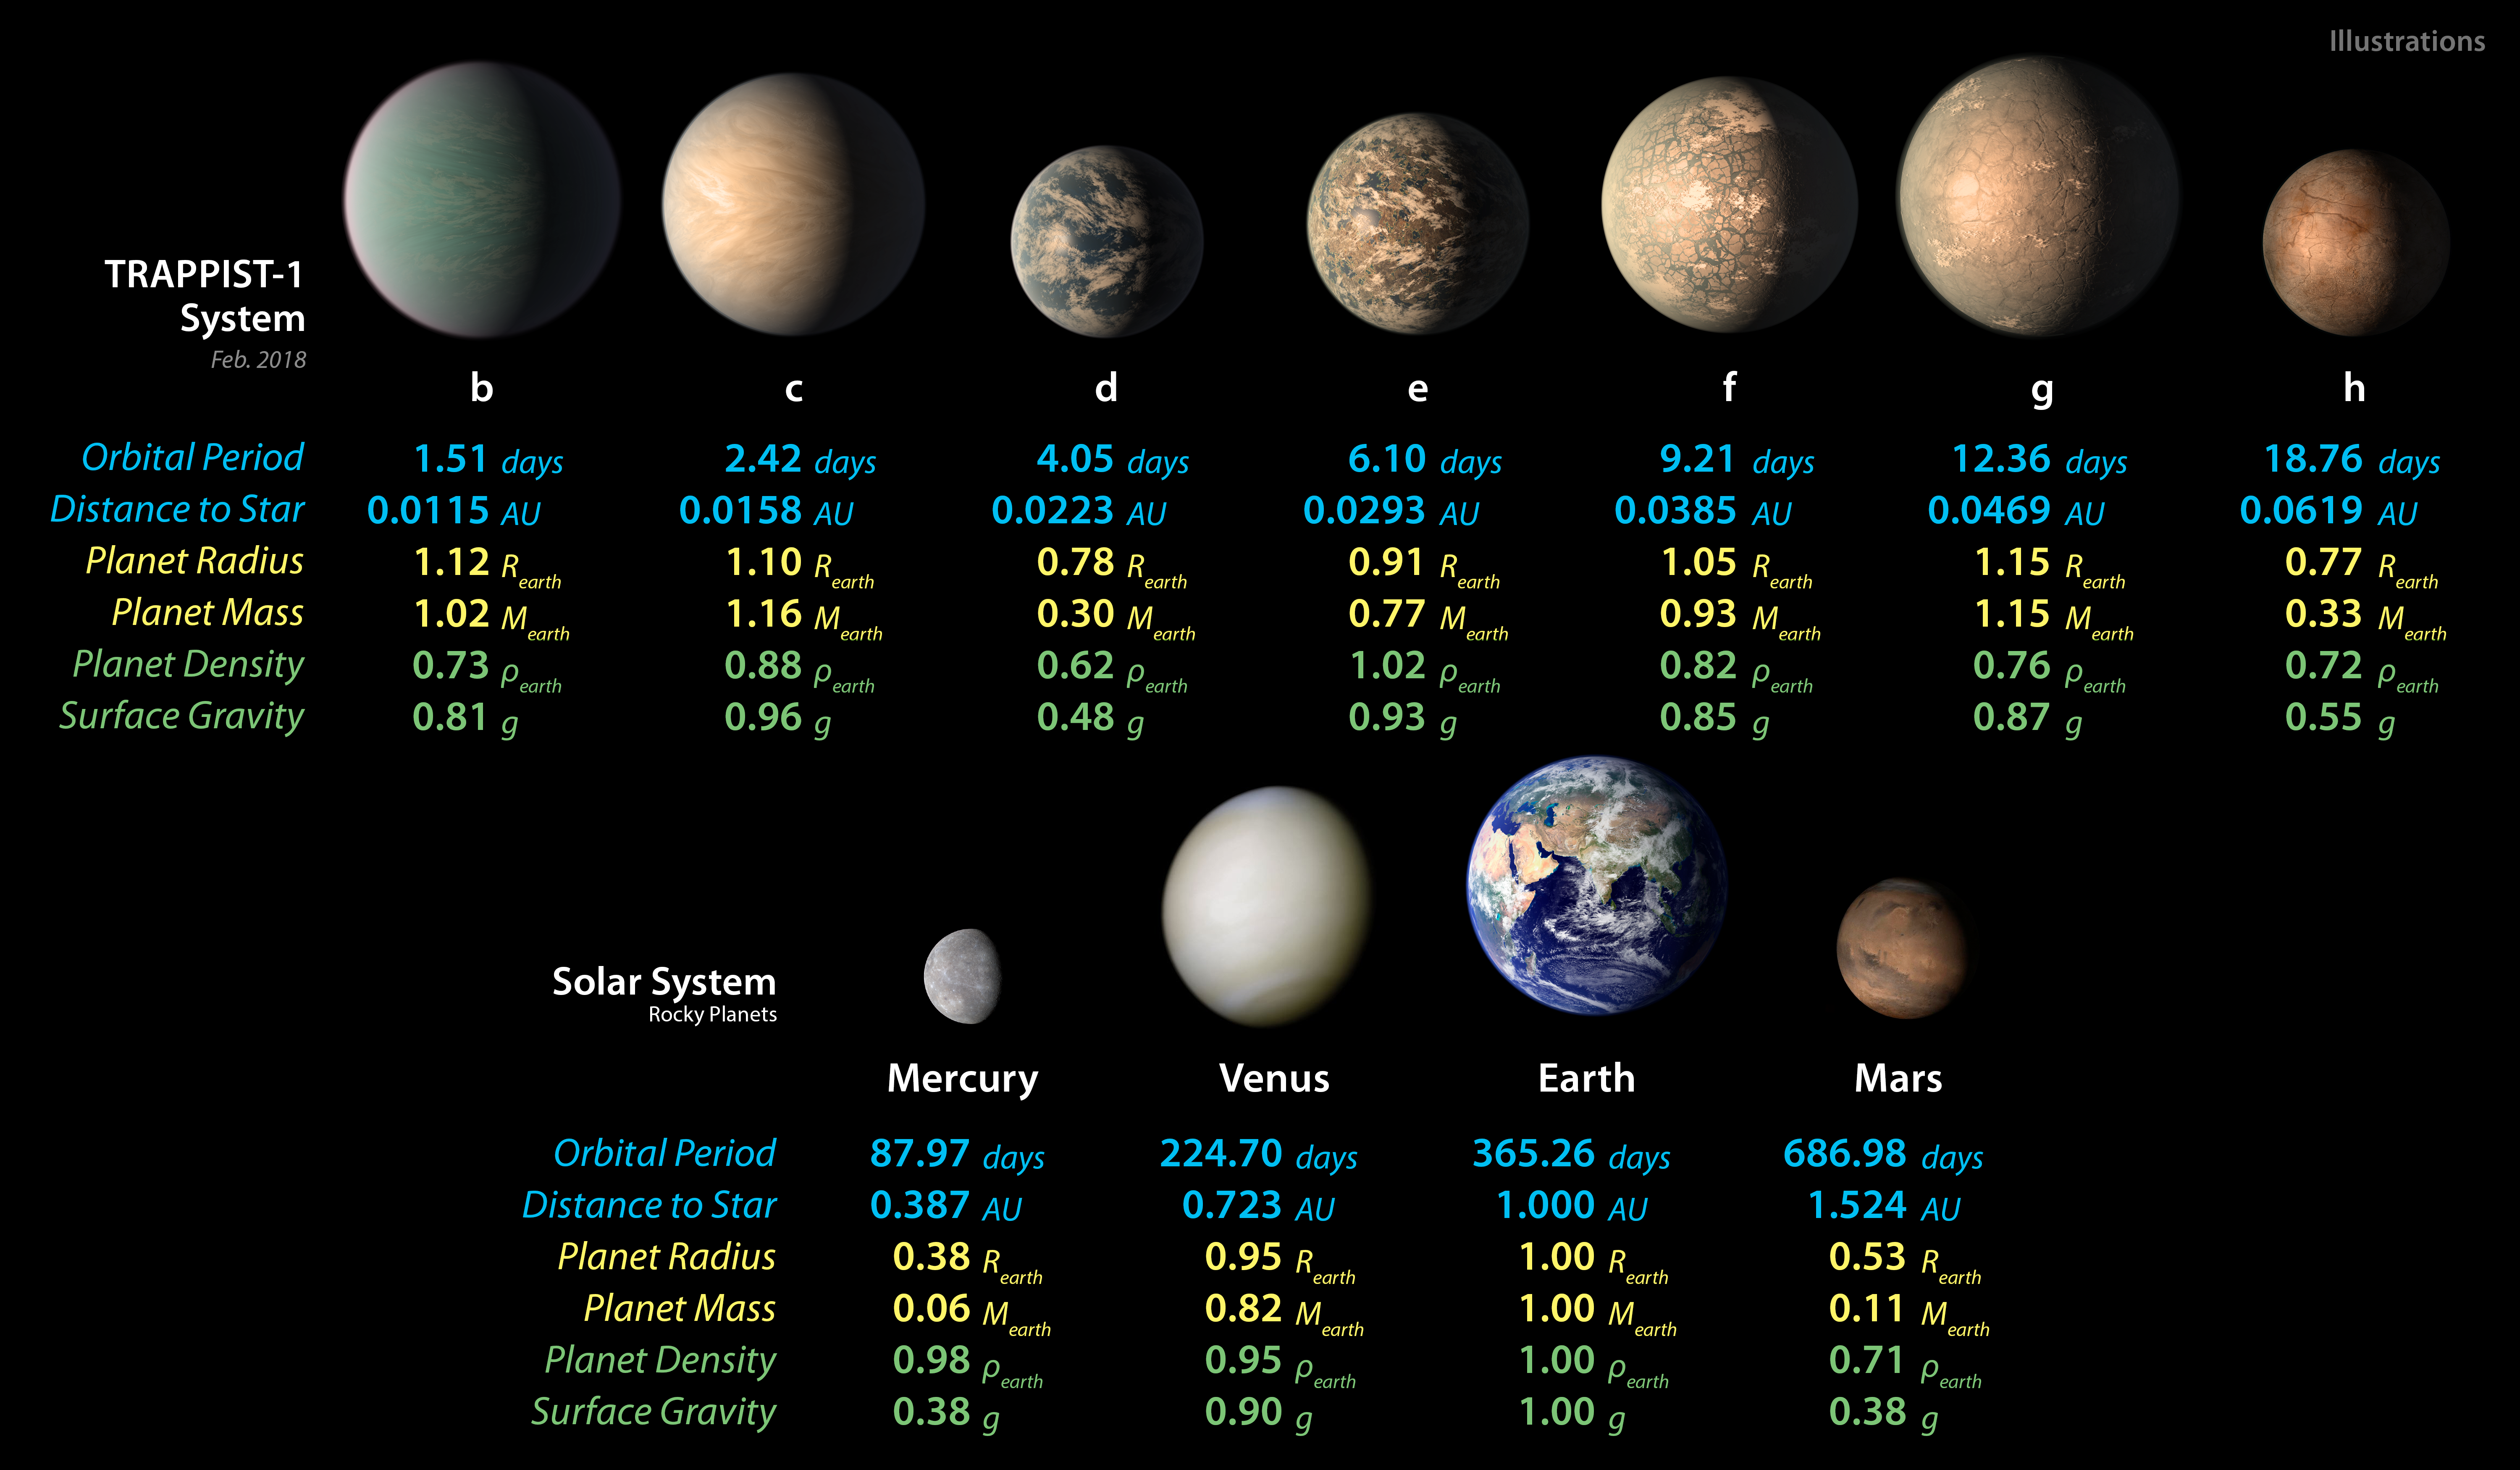

TRAPPIST-1 Planet Lineup – Updated Feb. 2018

This chart shows, on the top row, artist concepts of the seven planets of TRAPPIST-1 with their orbital periods, distances from their star, radii, masses, densities and surface gravity as compared to those of Earth. These numbers are current as of February 2018.

On the bottom row, the same numbers are displayed for the bodies of our inner solar system: Mercury, Venus, Earth and Mars. The TRAPPIST-1 planets orbit their star extremely closely, with periods ranging from 1.5 to only about 20 days. This is much shorter than the period of Mercury, which orbits our sun in about 88 days.

This image is an update to PIA21425.

The masses and densities of the TRAPPIST-1 planets were determined by careful measurements of slight variations in the timings of their orbits using extensive observations made by NASA’s Spitzer and Kepler space telescopes, in combination with data from Hubble and a number of ground-based telescopes. These measurements are the most precise to date for any system of exoplanets.

In this illustration, the relative sizes of the planets are all shown to scale.

NASA’s Jet Propulsion Laboratory, Pasadena, California, manages the Spitzer Space Telescope mission for NASA’s Science Mission Directorate, Washington. Science operations are conducted at the Spitzer Science Center at Caltech, also in Pasadena. Spacecraft operations are based at Lockheed Martin Space Systems Company, Littleton, Colorado. Data are archived at the Infrared Science Archive housed at Caltech/IPAC. Caltech manages JPL for NASA.

Credit: NASA/JPL-Caltech